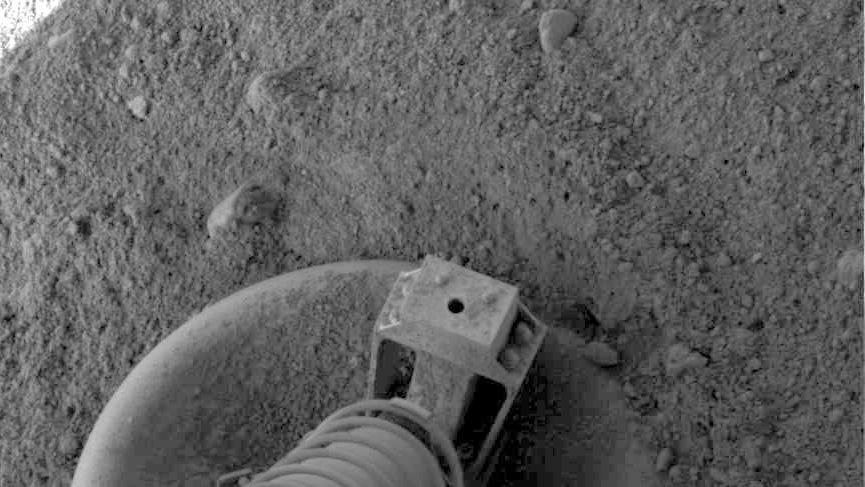

Phoenix Footpad Up Close

NASA’s Phoenix Mars Lander did a small amount of excavation as it touched down on pebbly north polar terrain on the Red Planet, as shown in this close-up view of one of the lander’s three footpads.

The footpad appears to have slid a few inches as the lander touched down.

This image was taken by the Surface Stereo Imager shortly after Phoenix landed May 25, 2008.

Photojournal Note: As planned, the Phoenix lander, which landed May 25, 2008 23:53 UTC, ended communications in November 2008, about six months after landing, when its solar panels ceased operating in the dark Martian winter.

Credit: NASA/JPL-Caltech/University of Arizona/Texas A&M